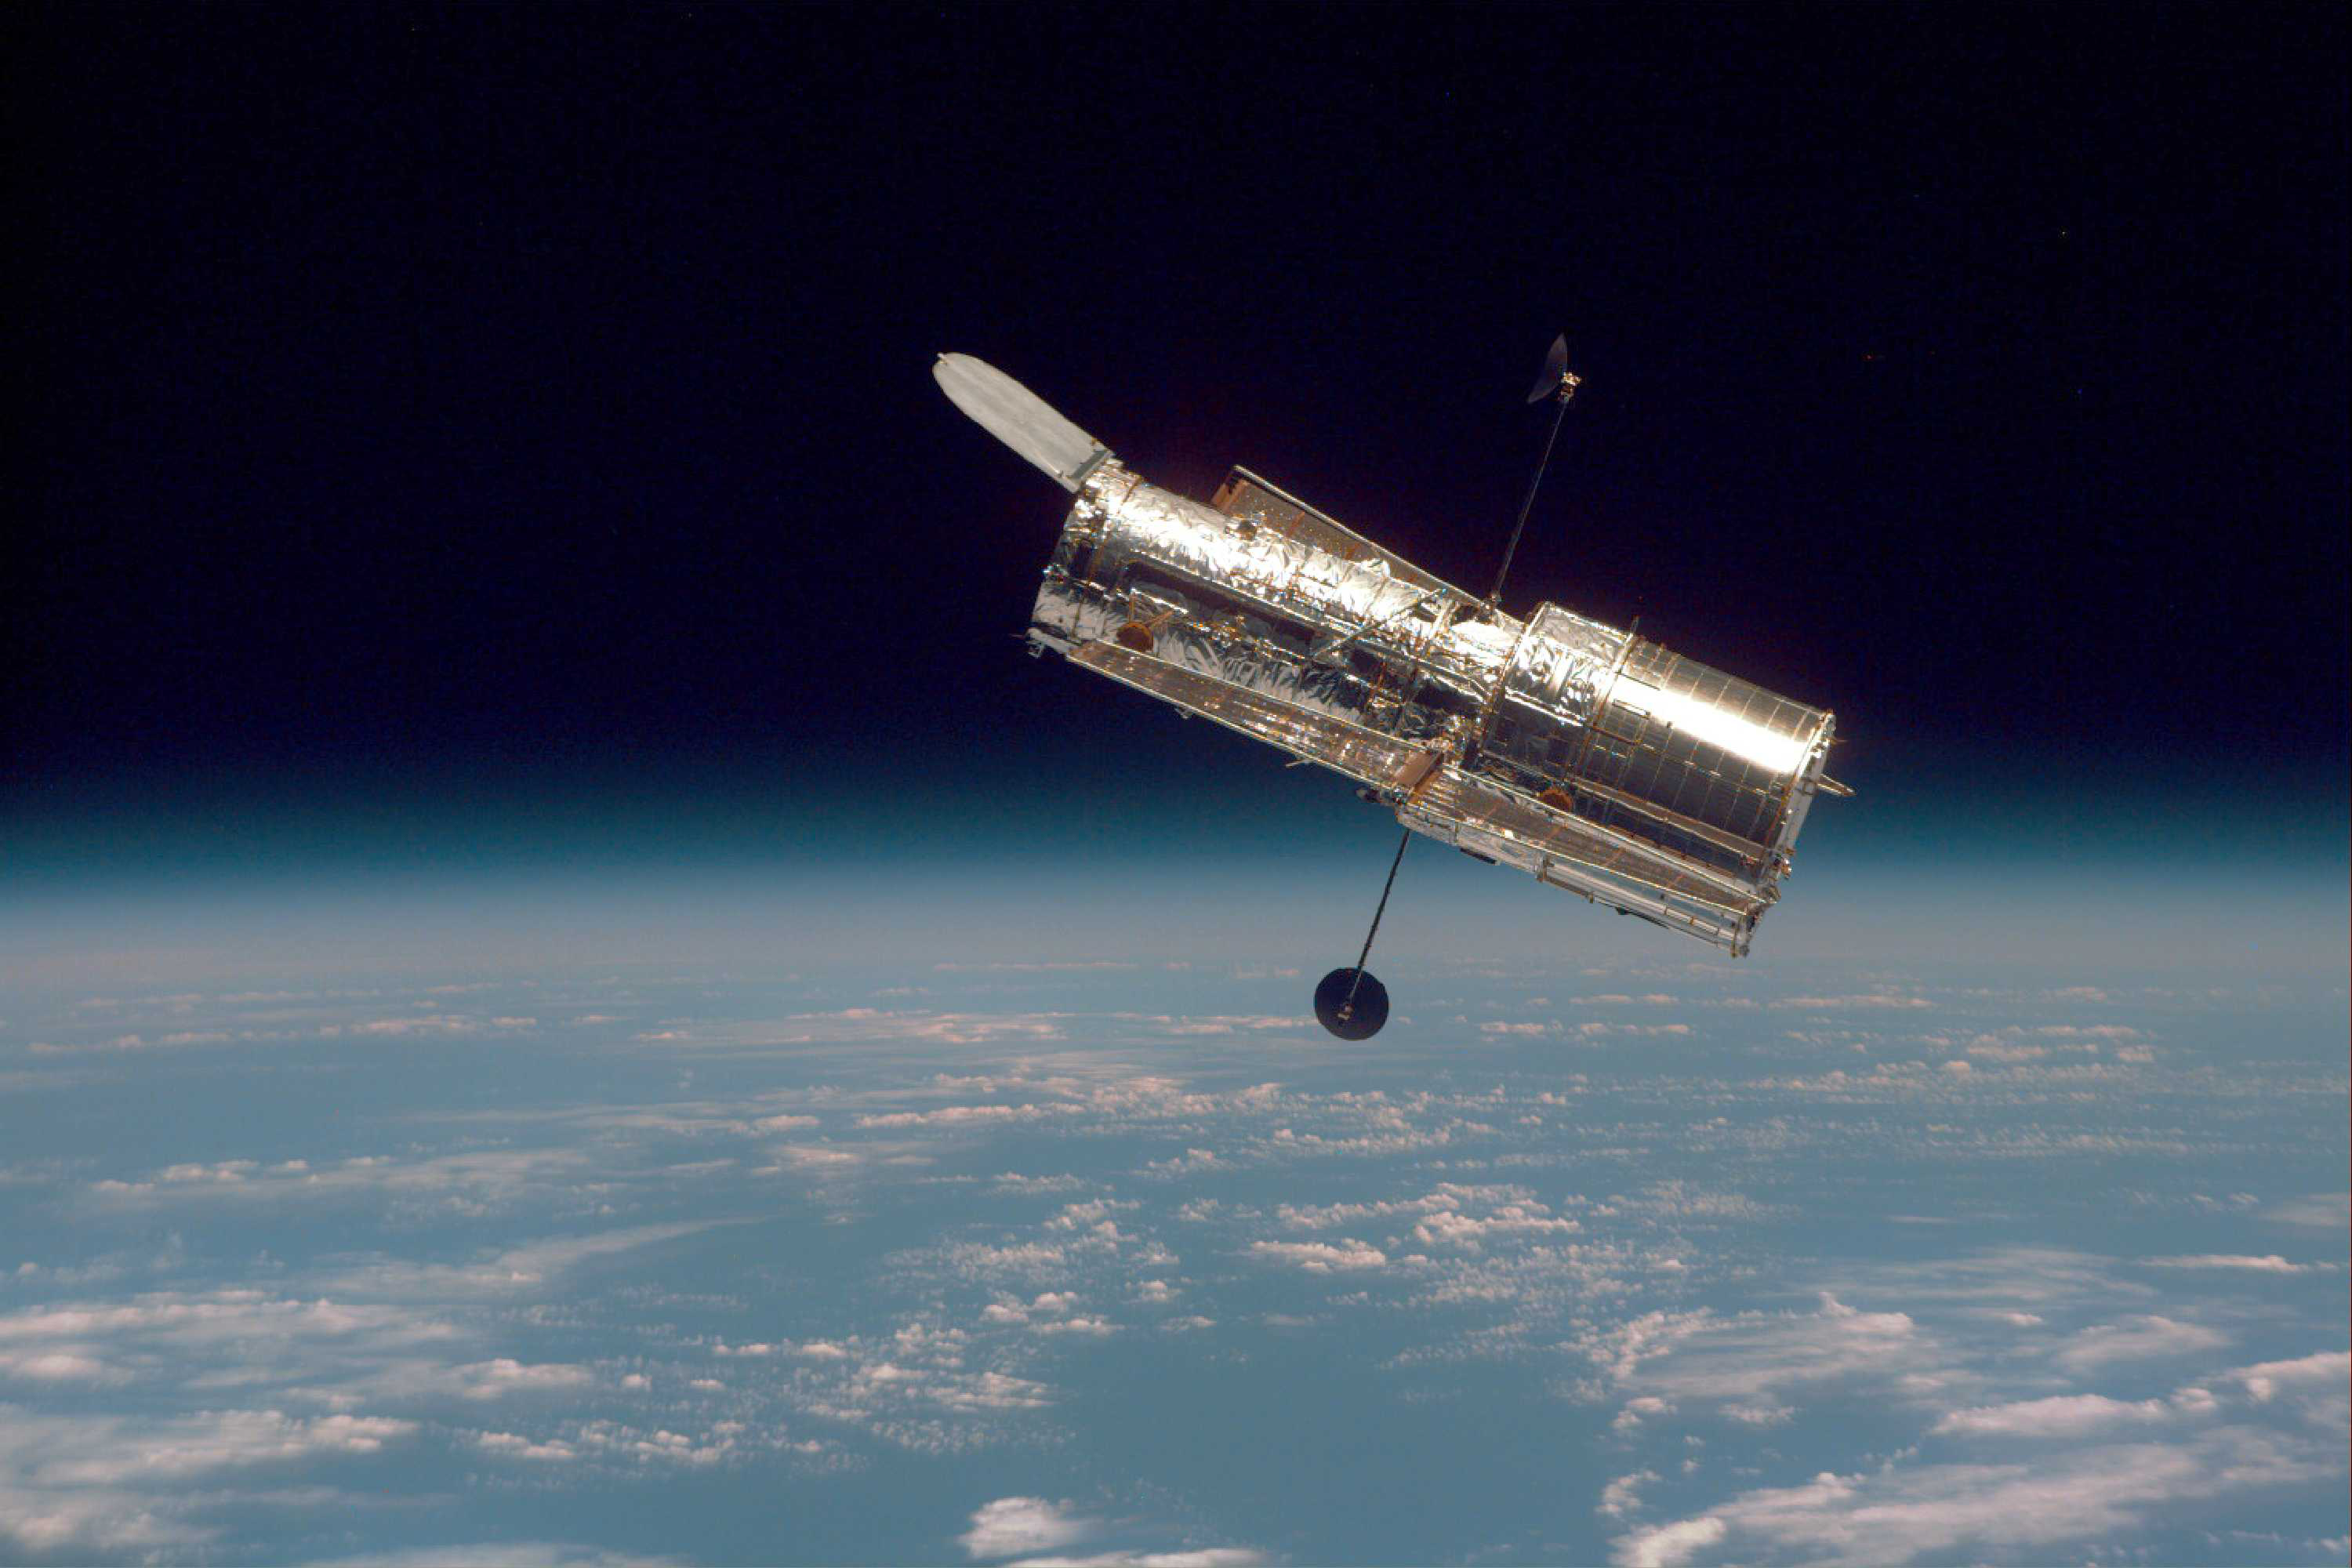

Hubble Against Earth’s Horizon (1997)

The Hubble Space Telescope hovers at the boundary of Earth and space in this picture, taken after Hubble’s second servicing mission in 1997.

Hubble drifts 353 miles (569 km) above the Earth’s surface, where it can avoid the atmosphere and clearly see objects in space.

Credit: NASA